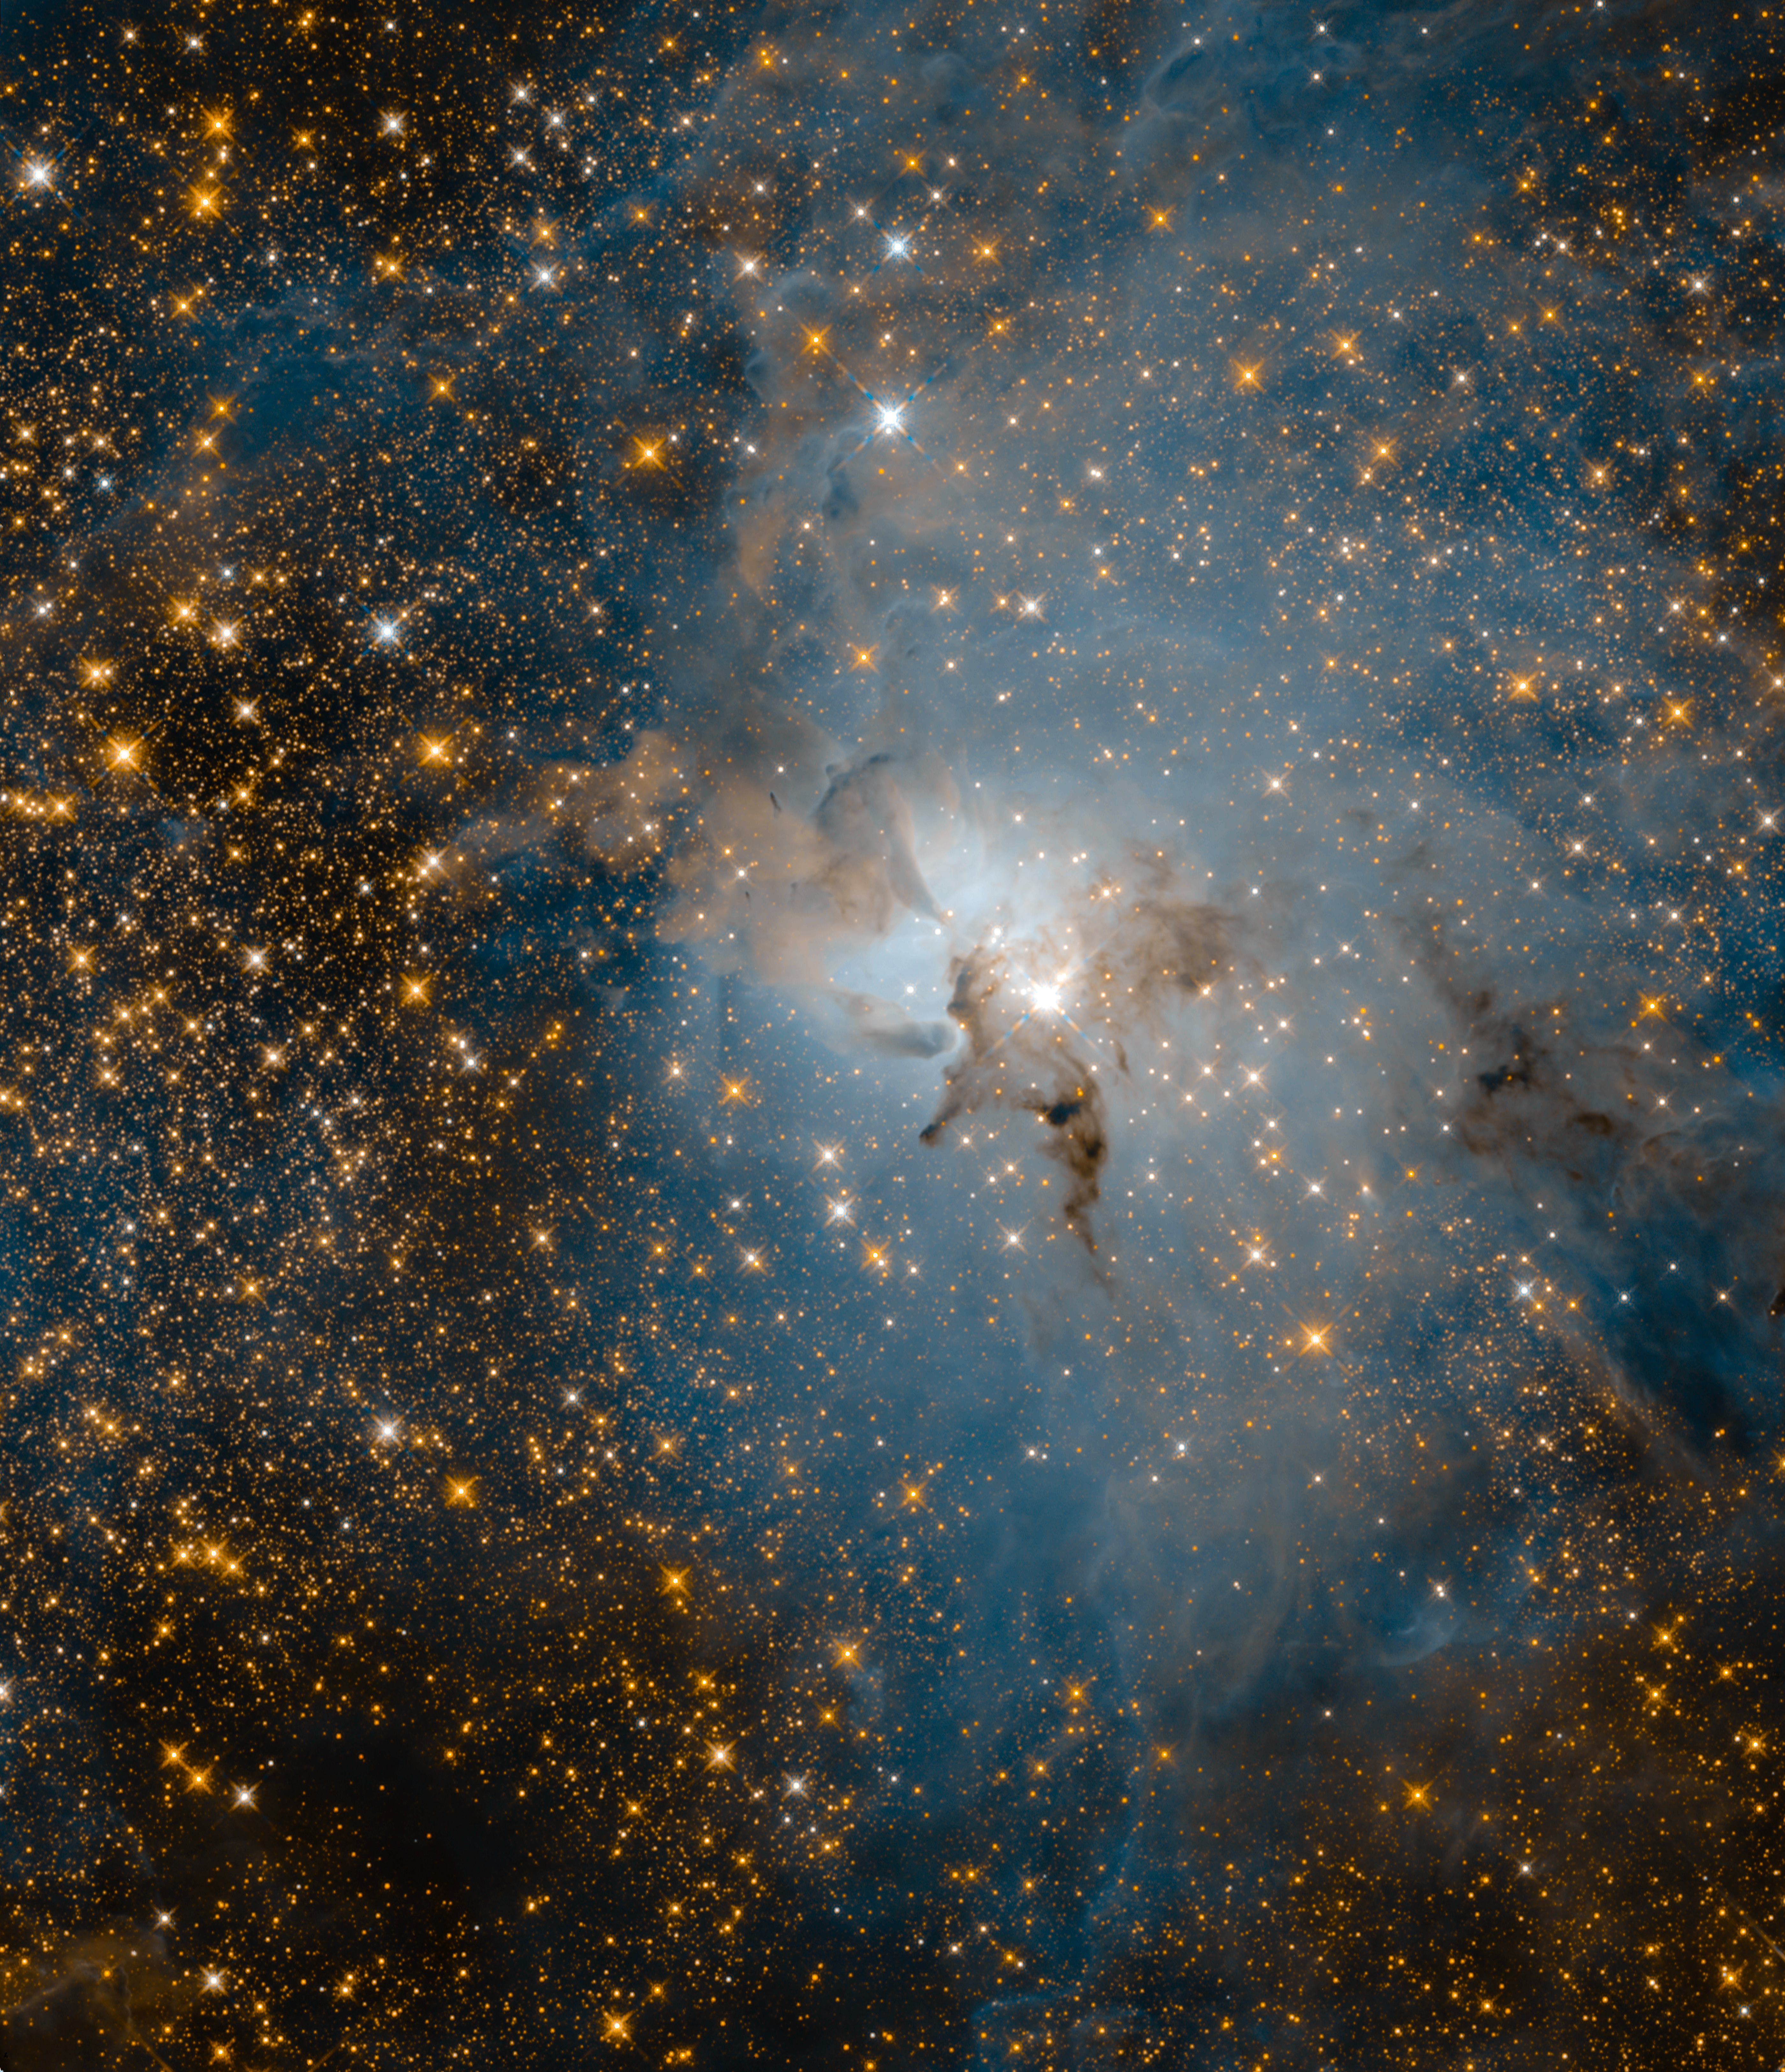

Lagoon Nebula (Infrared-light View)

Hubble 28th Anniversary Image in Infrared Shows Promise of Webb Telescope

This star-filled image, taken by NASA’s Hubble Space Telescope in near-infrared wavelengths of light, reveals a very different view of the Lagoon Nebula compared to its visible-light portrait. Making infrared observations of the cosmos allows astronomers to penetrate vast clouds of gas and dust to uncover hidden gems. Hubble’s view offers a sneak peek at the dramatic vistas NASA’s James Webb Space Telescope will provide.

The most obvious difference between Hubble’s infrared and visible photos of this region is the abundance of stars that fill the infrared field of view. Most of them are more distant, background stars located behind the nebula itself. However, some of these pinpricks of light are young stars within the Lagoon Nebula. The brilliant star near the center of the frame, known as Herschel 36, is about 200,000 times brighter than our Sun.

This hefty star is 32 times more massive and eight times hotter than our Sun. Its powerful ultraviolet radiation and fierce stellar winds are carving away the surrounding nebula, removing the raw materials that smaller stars need to form. Dark smudges known as Bok globules mark the thickest parts of the nebula, where dust protects still-forming stars and their planets. While Hubble cannot penetrate these dusty clumps, Webb will be able to see through them.

Webb will probe young stars still in the process of forming. It also will examine the disks of dust and gas surrounding those stars, known as protoplanetary disks, in order to determine how far the planet formation process has proceeded. Webb will determine whether the inner regions of those disks have been cleared out, the dust either swept up by protoplanets or swept away by stellar winds.

Webb could take a stellar census of the Lagoon Nebula to determine not only how many massive stars it contains, but also how many Sun-like stars and how many failed stars known as brown dwarfs. This would enable astronomers to get the big picture of the stellar population across the entire range of masses, particularly at the low end.

The image shows a region of the nebula measuring about 4 light-years across. The observations were taken by Hubble’s Wide Field Camera 3 between Feb. 12 and Feb. 18, 2018.

Credit: NASA, ESA, and STScI